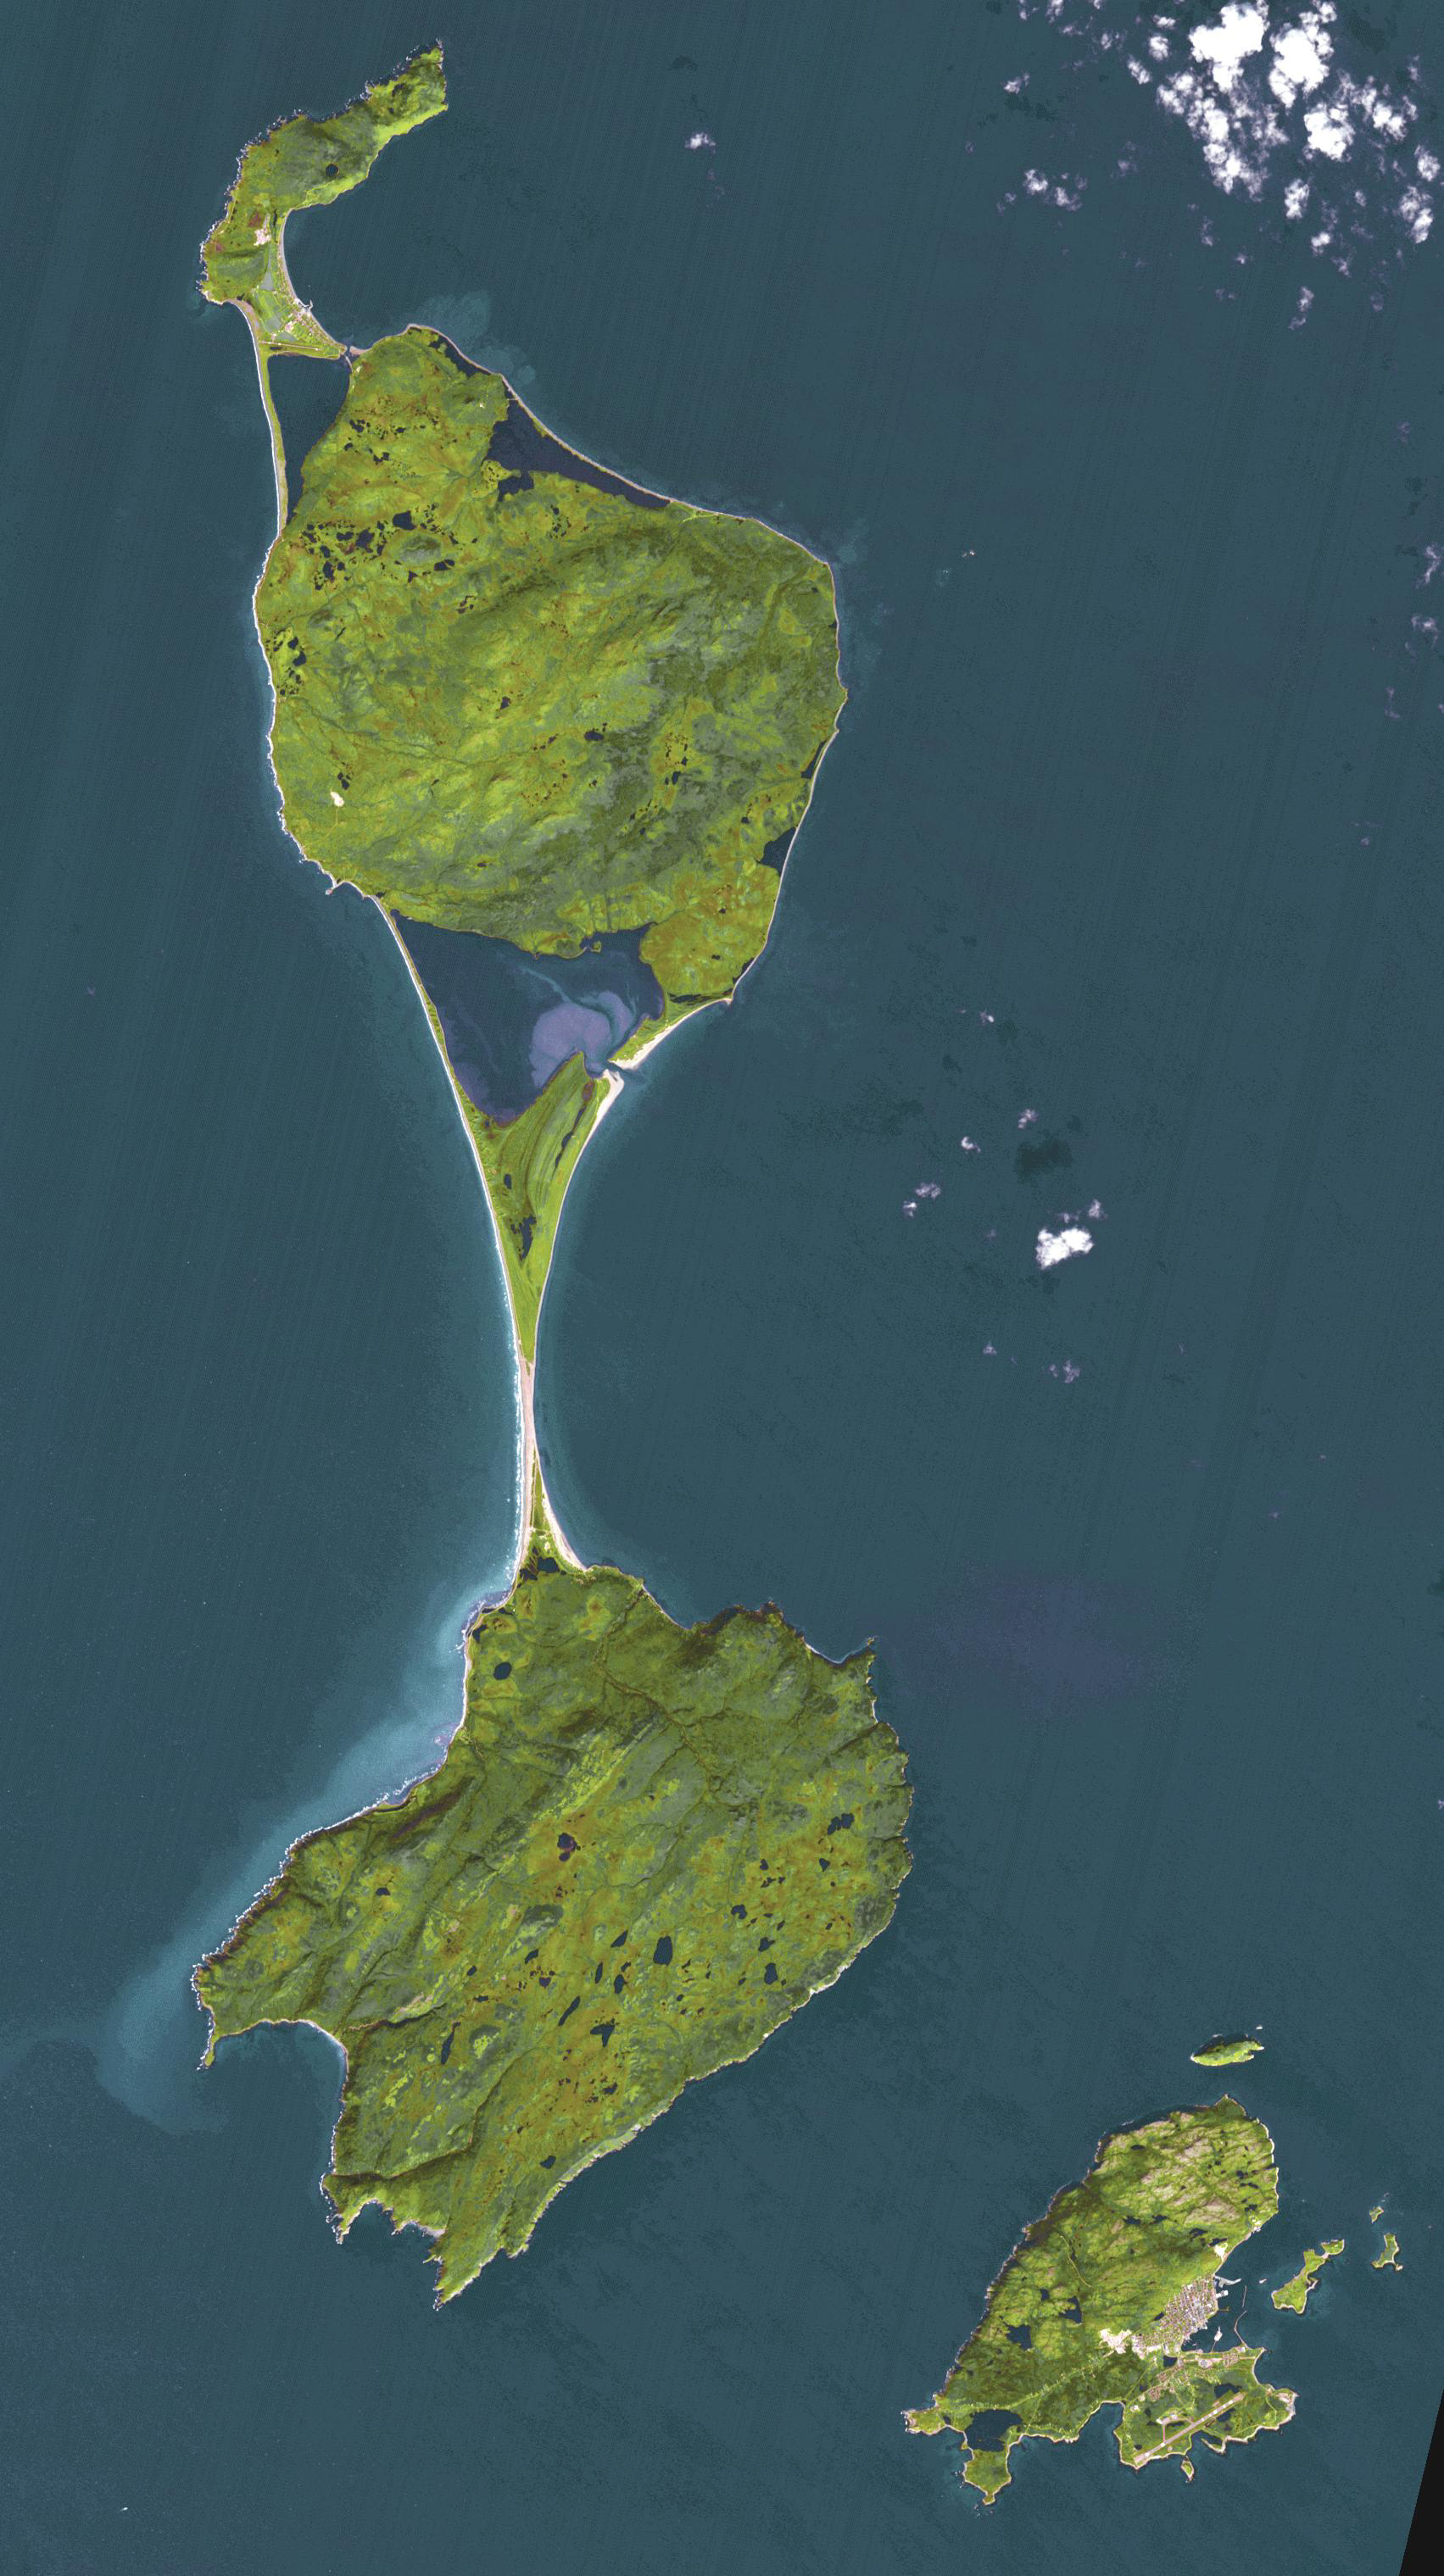

St. Pierre, France

The Territorial Collectivity of Saint-Pierre and Miquelon is a self-governing overseas collectivity of France, off the southern coast of Newfoundland. It is the last remaining part of New France in North America to retain French sovereignty; its 6000 residents are French citizens. During the early part of its 500 year history, the island changed ownership numerous times between France and Britain. Only in 1816 were the islands permanently claimed by France, and French settlers came from Brittany, Normandy, and the Basque areas. The image was acquired September 27, 2011, covers an area of 25.5 by 45.6 km, and is located at 46.9 degrees north, 56.4 degrees west.

With its 14 spectral bands from the visible to the thermal infrared wavelength region and its high spatial resolution of about 50 to 300 feet (15 to 90 meters), ASTER images Earth to map and monitor the changing surface of our planet. ASTER is one of five Earth-observing instruments launched Dec. 18, 1999, on Terra. The instrument was built by Japan’s Ministry of Economy, Trade and Industry. A joint U.S./Japan science team is responsible for validation and calibration of the instrument and data products.

The broad spectral coverage and high spectral resolution of ASTER provides scientists in numerous disciplines with critical information for surface mapping and monitoring of dynamic conditions and temporal change. Example applications are monitoring glacial advances and retreats; monitoring potentially active volcanoes; identifying crop stress; determining cloud morphology and physical properties; wetlands evaluation; thermal pollution monitoring; coral reef degradation; surface temperature mapping of soils and geology; and measuring surface heat balance.

The U.S. science team is located at NASA’s Jet Propulsion Laboratory in Pasadena, Calif. The Terra mission is part of NASA’s Science Mission Directorate, Washington.

Credit: NASA/METI/AIST/Japan Space Systems, and U.S./Japan ASTER Science Team